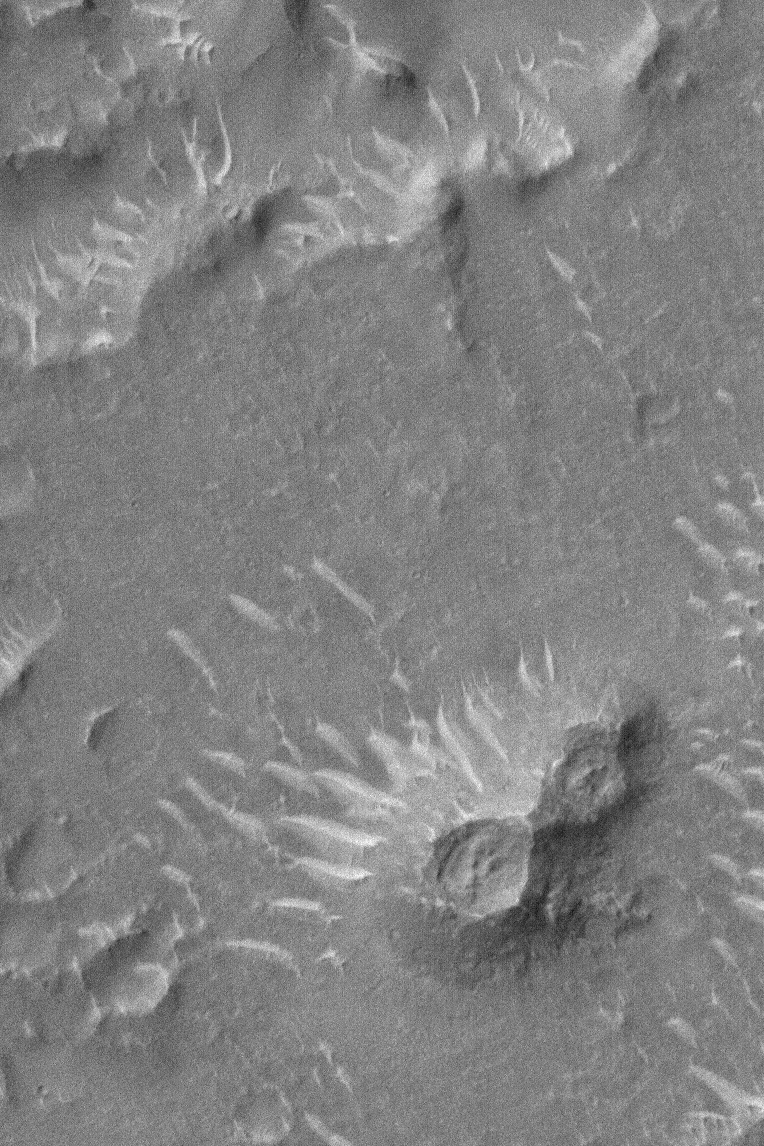

Isidis Planitia Features

26 June 2004
This Mars Global Surveyor (MGS) Mars Orbiter Camera (MOC) image shows some of the most typical features of Isidis Planitia at full (1.5 meters — 5 feet — per pixel) resolution. The typical features are: (1) light-toned, ripple-like dunes and (2) mounds with summit pits. The dunes are formed by wind. The double-cone feature in the lower right quarter of the image is similar to many mounds and chains of mounds or cones found all across Isidis Planitia. These were seen at lower resolution in Viking orbiter images in the 1970s and were generally considered to be either small volcanoes or ice-cored mounds known as pingoes. With high resolution MOC images, it became apparent that many of these mounds may simply be the remnants of crater and pit chain floors, elevated above the surrounding plains as the layers of rock into which they formed were stripped away. Like much of Mars, there are more questions than answers. This image is located near 8.6°N, 268.2°W, and covers an area about 1.1 km (0.7 mi) wide. Sunlight illuminates the scene from the left/lower left.

Credit: NASA/JPL/Malin Space Science Systems